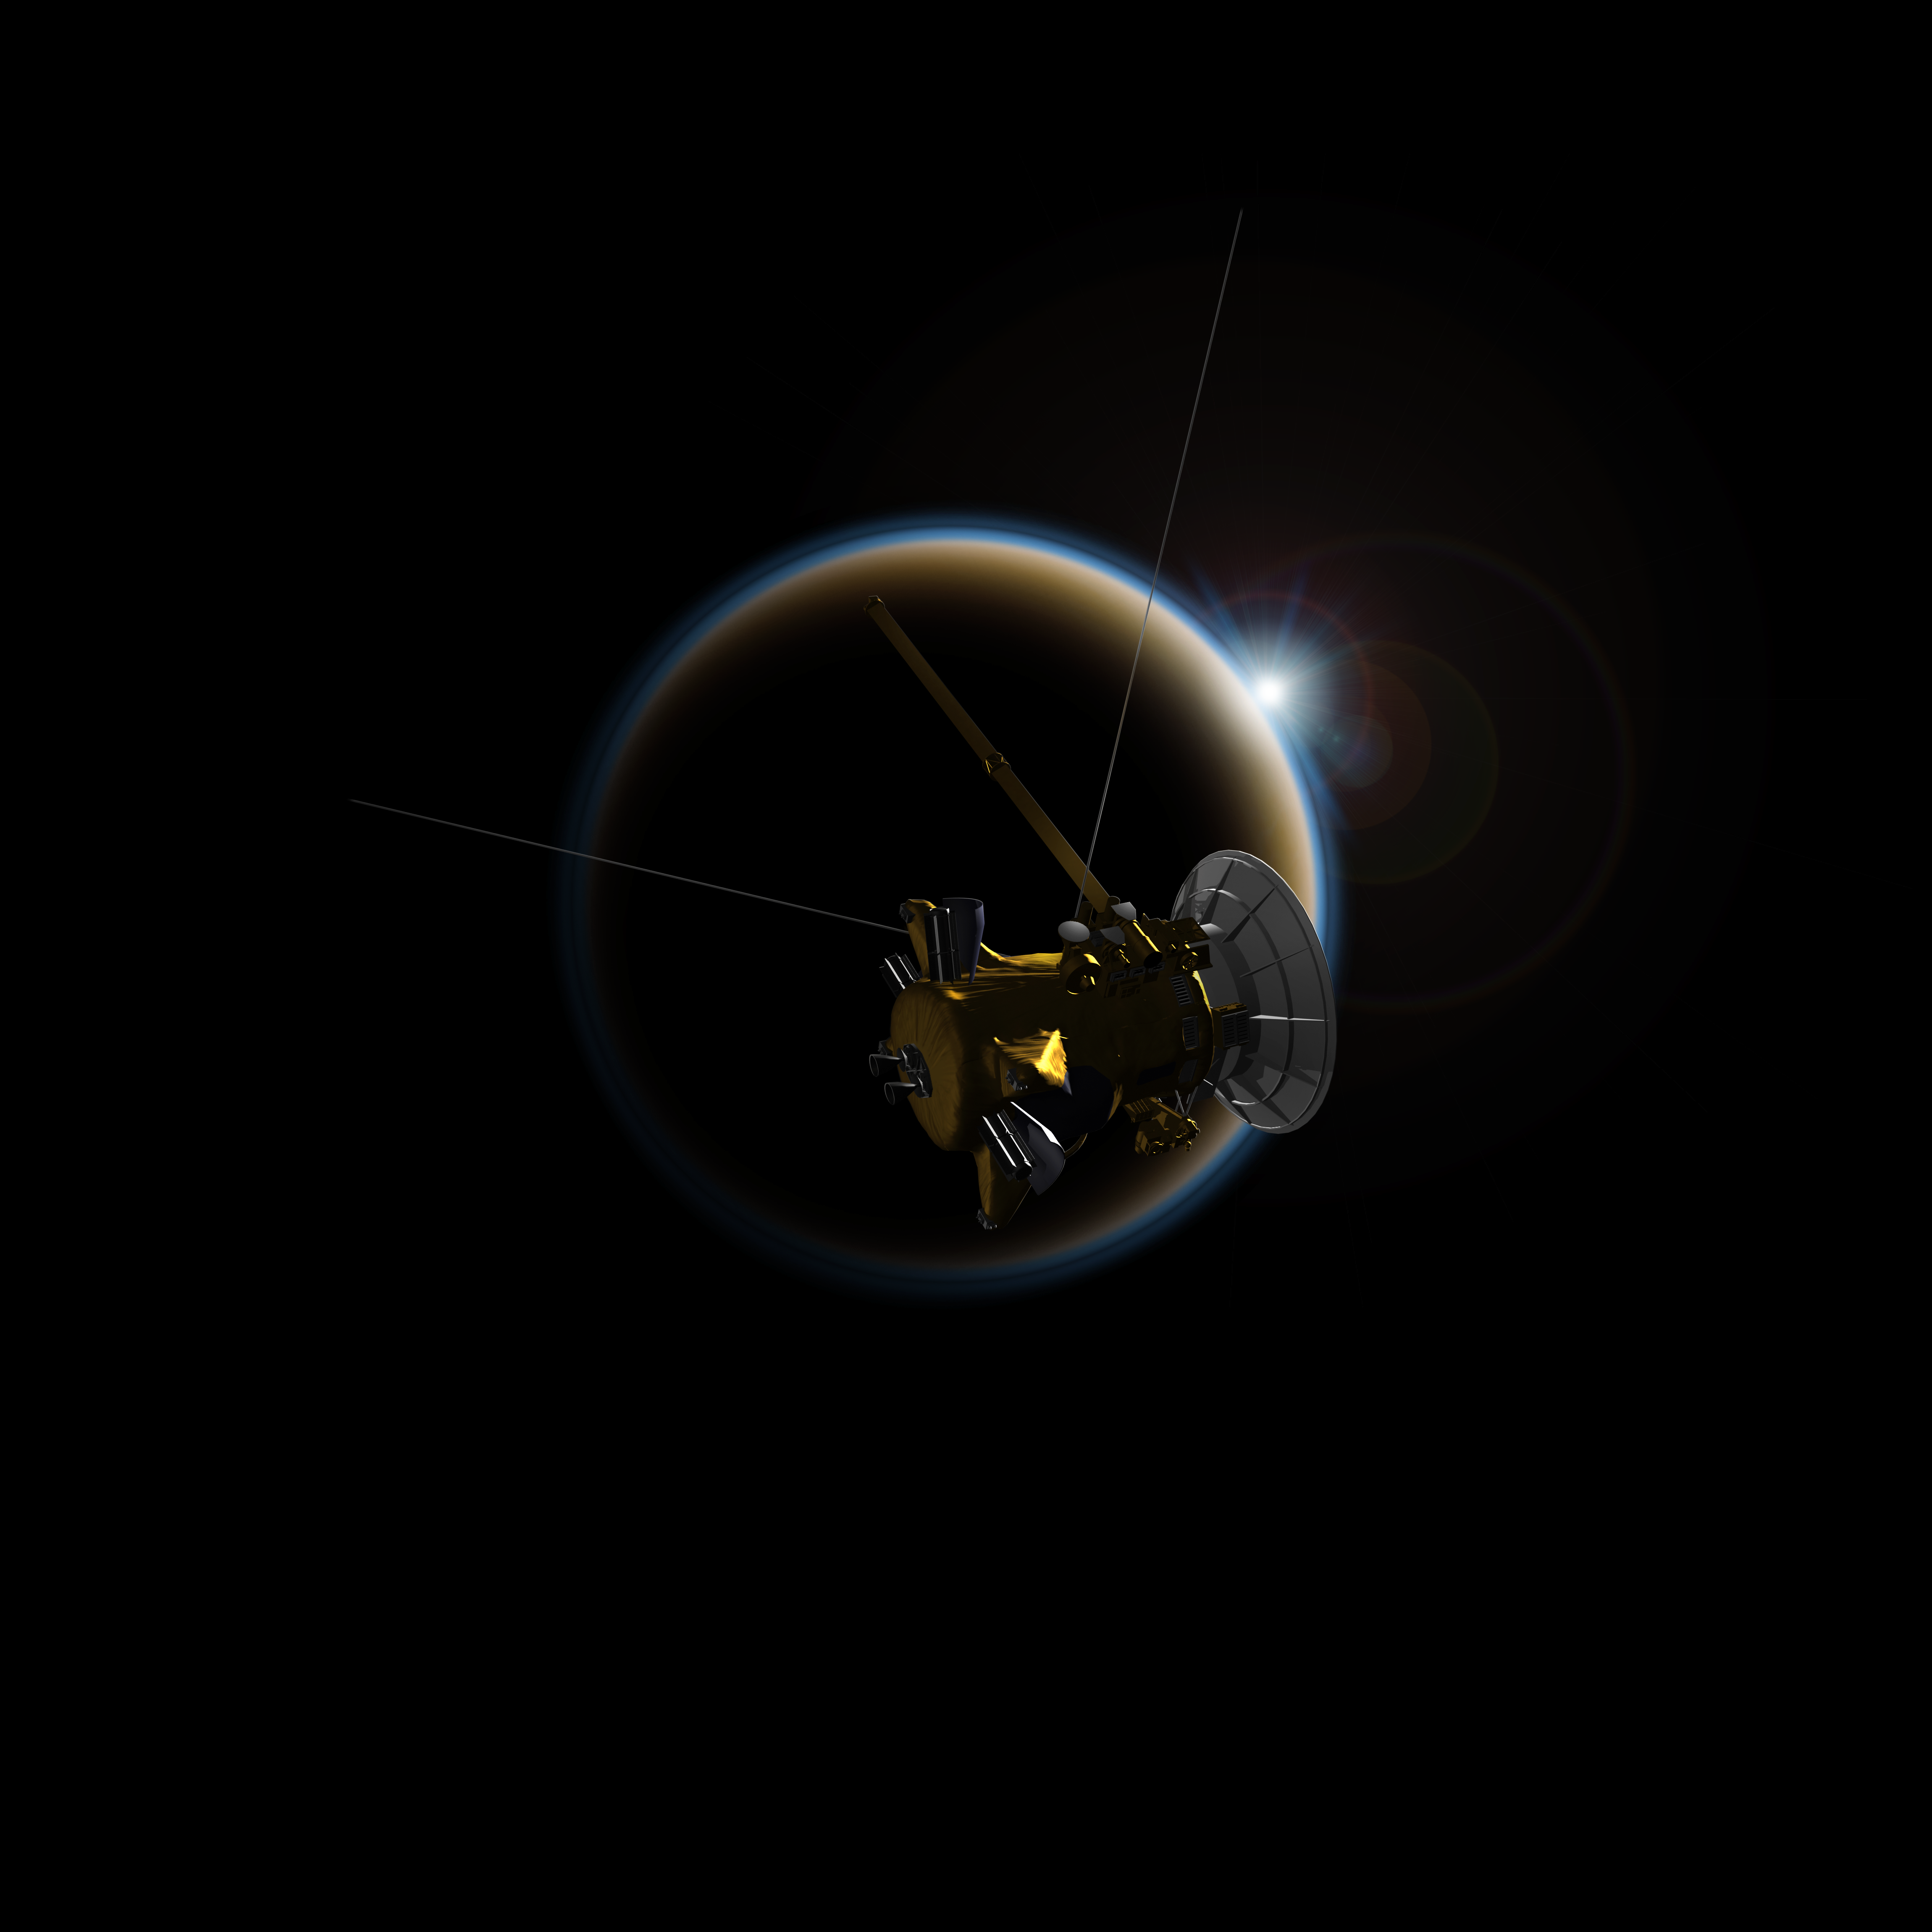

Cassini Observes Sunsets on Titan (Artist’s Rendering)

Using data collected by Cassini’s Visual and Infrared Mapping Spectrometer, or VIMS, while observing Titan’s sunsets, researchers created simulated spectra of Titan as if it were a planet transiting across the face of a distant star. The research helps scientists to better understand observations of exoplanets with hazy atmospheres.

The Cassini-Huygens mission is a cooperative project of NASA, the European Space Agency and the Italian Space Agency. JPL manages the mission for NASA’s Science Mission Directorate, Washington. The California Institute of Technology in Pasadena manages JPL for NASA. The VIMS team is based at the University of Arizona in Tucson.

Credit: NASA/JPL-Caltech